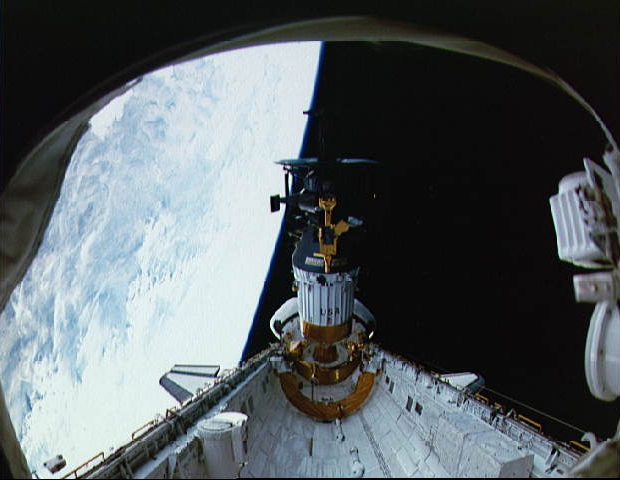

Deployment of Galileo and the IUS

Deployment
Deployment of Galileo and the IUS from the cargo bay of STS-34 Atlantis at 7:15 p.m. EDT on October 18, 1989. P-35213

Mission Specialist Shannon Lucid started Galileo’s deployment by pushing a button; automatic systems then took over to separate Galileo from the shuttle. As deployment finished Commander Donald E. Williams declared “Galileo is on its way to another world. It’s in the hands of the best flight controllers in this world-fly safely.”

Beginning an hour after deployment, two rocket stages of Galileo’s IUS booster fired one after the other. Galileo separated from the IUS’s second stage at 9:05 p.m. and began its ballistic (or “freefall”) flight to Venus for the first of three gravity assisted flybys, which would take Galileo to Jupiter.

Galileo was the second spacecraft to be launched using the IUS ( Magellan, the Venus radar mapping mission, was the first. Interestingly, even though Magellan was launched first (in April of 1989), Galileo reached Venus first.). Built by Boeing for the Air Force, the IUS, which uses solid (as opposed to liquid) fuel, gave Galileo an additional speed of 4.0 kilometers per second (8,640 miles per hour).

Gravity Assists
Why bother flying by Venus and Earth when the idea is to get to Jupiter? Because when Galileo flew by a planet, it was also picking up a “gravity assist.”

“Gravity assist” is a technique in which a miniscule fraction of a planet’s orbital energy is transferred to a spacecraft, bending its path around the planet and increasing its speed around the Sun, rather like a slingshot or a game of cosmic billiards. Several such maneuvers are necessary to enable Galileo to get to Jupiter. The first gravity assist occurred at Venus on February 10, 1990. Two additional gravity assists from flybys of Earth (on December 8, 1990 and December 8, 1992) also helped to send Galileo on its way. Without the boost provided by these flybys, Galileo would need an extra 10,900 kilograms (23,980 pounds) of propellant-about twelve times more than was on board at launch.

Close flybys and gravity assists utilizing Jupiter’s moons will also be used to enable Galileo to make a complex tour of Jupiter’s system. An additional 3,600 kilograms (7,920 pounds) of propellant (about four times the total amount of propellant on the spacecraft at launch) would be needed to fly the tour without the billiards-like gravity assist technique.

The Jet Propulsion Laboratory, Pasadena, CA manages the mission for NASA’is Office of Space Science, Washington, DC.

Credit: NASA/JPL/KSC